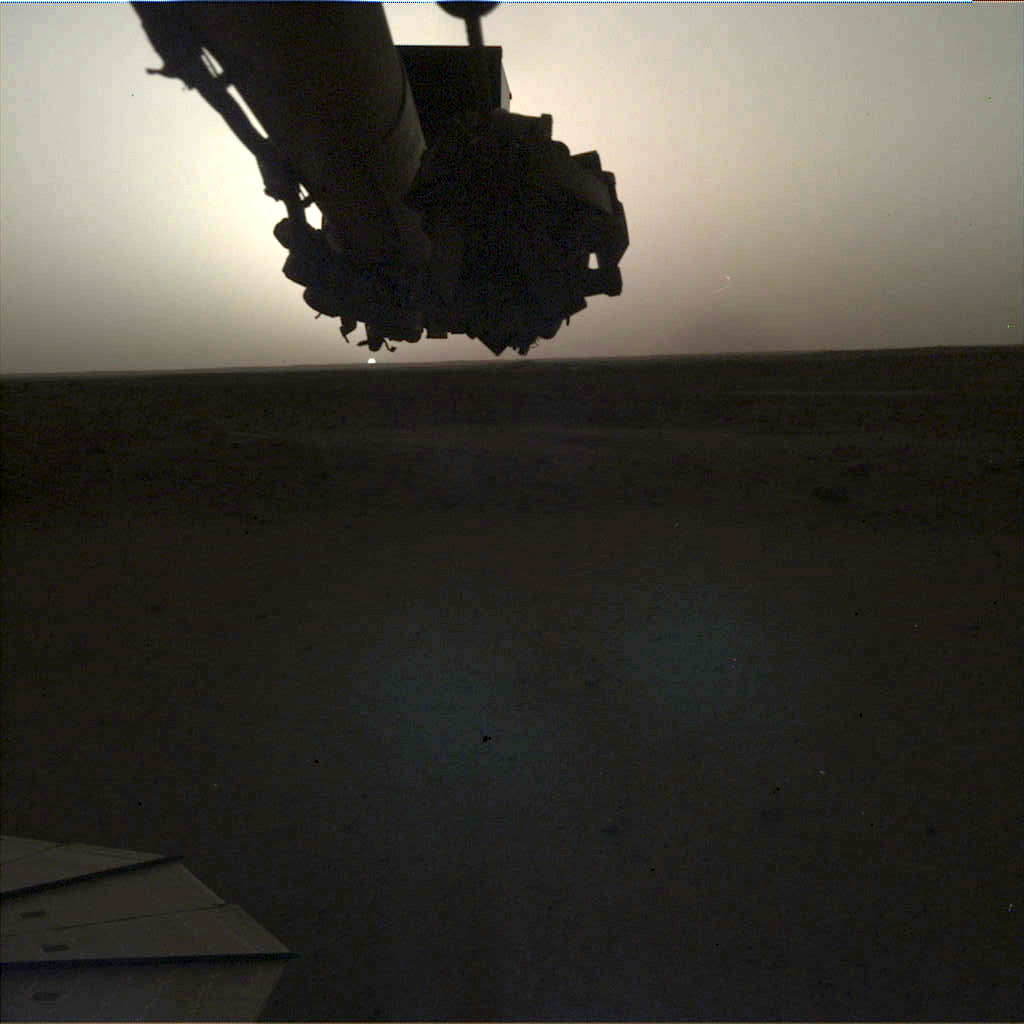

InSight Images a Sunrise on Mars

NASA’s InSight lander used its Instrument Deployment Camera (IDC) on the spacecraft’s robotic arm to image this sunrise on Mars on April 24, 2019, the 145th Martian day (or sol) of the mission. This was taken around 5:30 a.m. Mars local time.

Included here are the “raw” versions of the image and the color-corrected version; it’s easier to see some details in the raw version, but the latter more accurately shows the image as the human eye would see it.

NASA’s Jet Propulsion Laboratory manages InSight for the agency’s Science Mission Directorate. InSight is part of NASA’s Discovery Program, managed by the agency’s Marshall Space Flight Center in Huntsville, Alabama. Lockheed Martin Space in Denver built the InSight spacecraft, including its cruise stage and lander, and supports spacecraft operations for the mission.

A number of European partners, including France’s Centre National d’Études Spatiales (CNES) and the German Aerospace Center (DLR), are supporting the InSight mission. CNES provided the Seismic Experiment for Interior Structure (SEIS) instrument to NASA, with the principal investigator at IPGP (Institut de Physique du Globe de Paris). Significant contributions for SEIS came from IPGP; the Max Planck Institute for Solar System Research (MPS) in Germany; the Swiss Federal Institute of Technology (ETH Zurich) in Switzerland; Imperial College London and Oxford University in the United Kingdom; and JPL. DLR provided the Heat Flow and Physical Properties Package (HP3) instrument, with significant contributions from the Space Research Center (CBK) of the Polish Academy of Sciences and Astronika in Poland. Spain’s Centro de Astrobiología (CAB) supplied the temperature and wind sensors.

Credit: NASA/JPL-Caltech